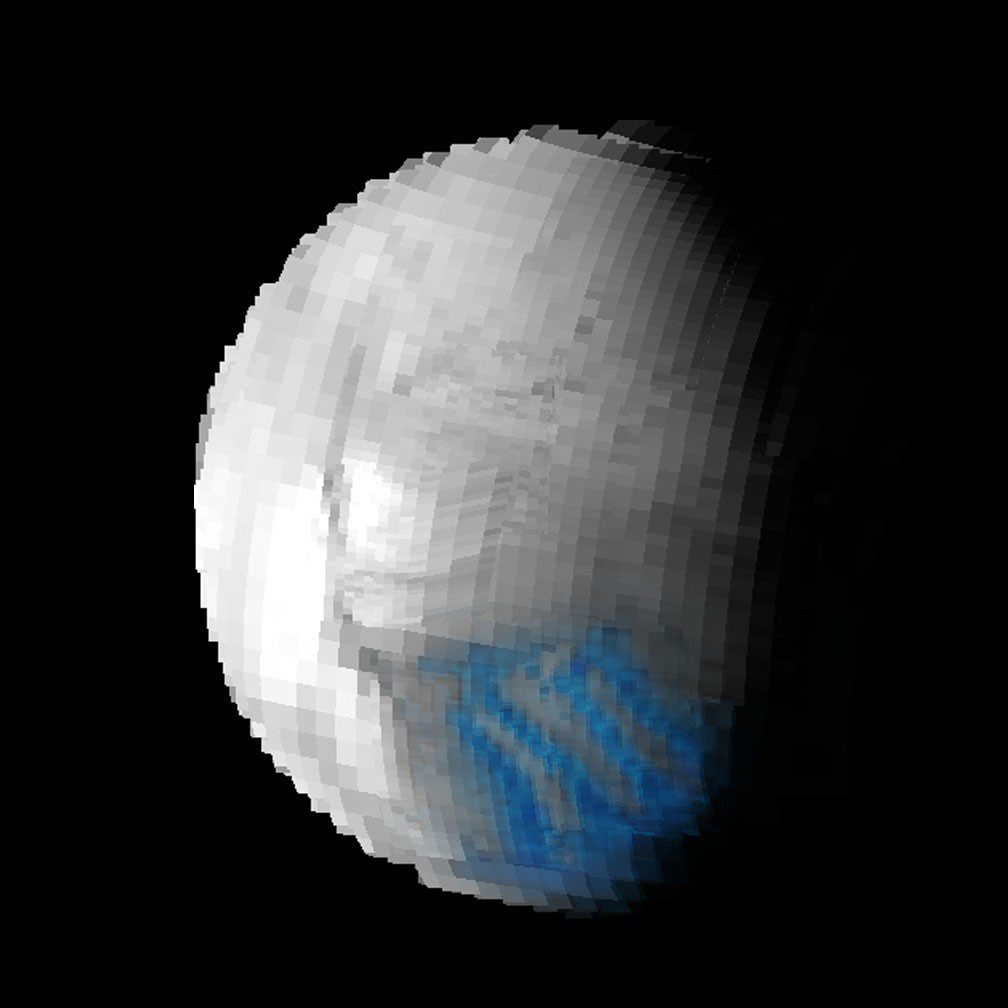

Tiger Stripes are Cubs

This visual and infrared mapping spectrometer image of Saturn’s moon Enceladus (in the 2 micron-wavelength) shows the dark cracks at the south pole dubbed “tiger stripes” for their distinct stripe-like appearance.

Superimposed on top of the map is a “crystallinity” map that shows the freshest, most crystal ice as blue. The crystalline ice is most prominent in the tiger stripes region.

This image was taken during Cassini’s close flyby of Enceladus on July 14, 2005.

The Cassini-Huygens mission is a cooperative project of NASA, the European Space Agency and the Italian Space Agency. The Jet Propulsion Laboratory, a division of the California Institute of Technology in Pasadena, manages the mission for NASA’s Science Mission Directorate, Washington, D.C. The Cassini orbiter was designed, developed and assembled at JPL. The visual and infrared mapping spectrometer team is based at the University of Arizona.

Credit: NASA/JPL/University of Arizona